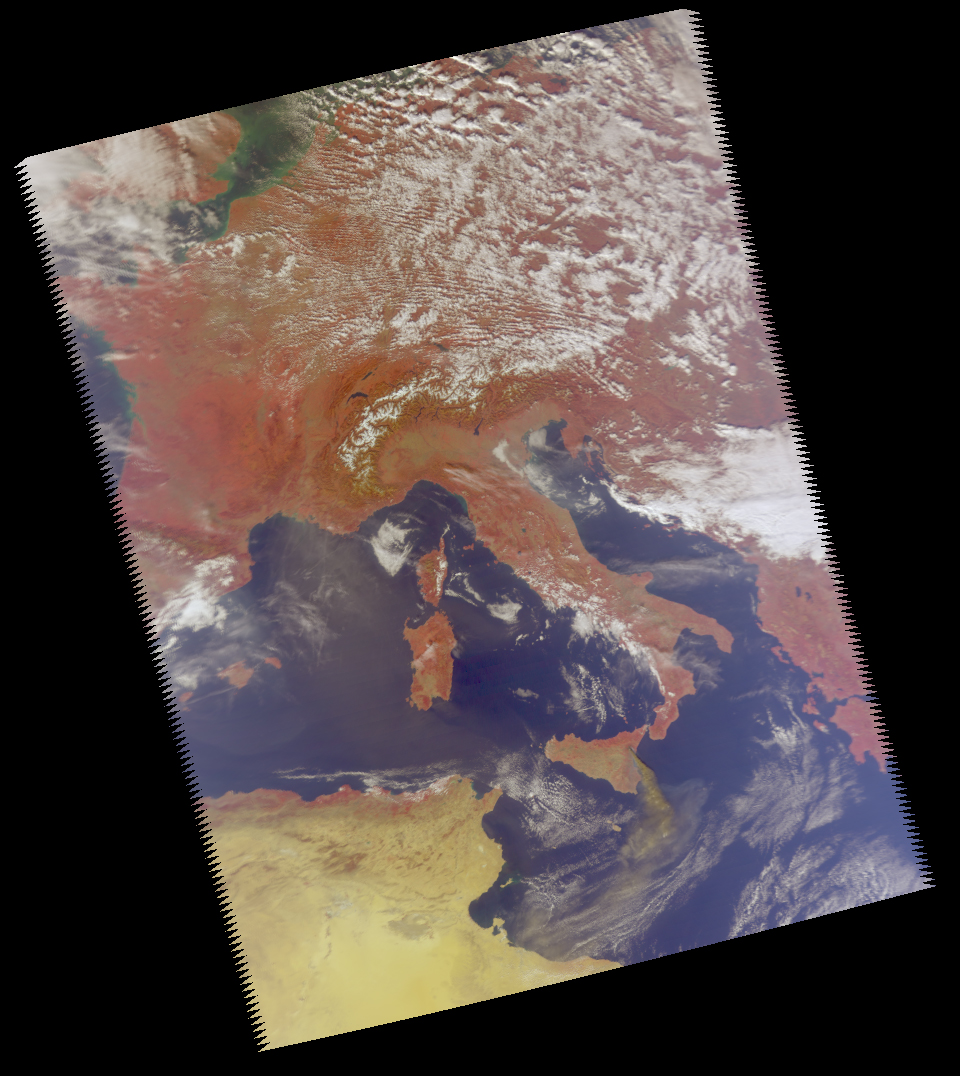

Mt. Etna Eruption

Figure 1: Vis/NIR Image Closeup

Figure 2: Difference Image

October 2002
Mt. Etna, a volcano on the island of Sicily, erupted on October 26, 2002. Preliminary analysis of data taken by the Atmospheric Infrared Sounder (AIRS) on NASA’s Aqua satellite on October 28 shows the instrument can provide an excellent means to study the evolution and structure of the sulfur dioxide (SO2) plume emitted from volcanoes. These data also demonstrate that AIRS can be used to obtain the total mass of SO2 injected into the atmosphere during a volcanic event, information that may help us to better understand these dangerous natural occurrences in the future.

This image was made from a sensor on the AIRS instrument that is sensitive to the visible and near-infrared portions of the spectrum. The visible/near infrared data show the smoke plume from Mt. Etna. The view is of Europe and the central Mediterranean with Italy in the center. Since the visible/near infrared sensor on AIRS is sensitive to wavelengths that are different than the human eye, vegetated regions appear red (compare the red color of Europe with the tan desert of North Africa in the lower left). Figure 1 is a closer view of Sicily and shows a long, brownish smoke plume extending across the Mediterranean to Africa. This is consistent with the enhanced feature in the difference image in Figure 2 and helps validate the information inferred from that image.

Figure 2 clearly shows the SO2 plume. This image was created by comparing data taken at two different frequencies, or channels, and creating one image that highlights the differences between these two channels. Both channels are sensitive to water vapor, but one of the channels is also sensitive to SO2. By subtracting out the common water vapor signal in both channels, the SO2 feature remains and shows up as an enhancement in the difference image.

About AIRS
The Atmospheric Infrared Sounder, AIRS, in conjunction with the Advanced Microwave Sounding Unit, AMSU, senses emitted infrared and microwave radiation from Earth to provide a three-dimensional look at Earth’s weather and climate. Working in tandem, the two instruments make simultaneous observations all the way down to Earth’s surface, even in the presence of heavy clouds. With more than 2,000 channels sensing different regions of the atmosphere, the system creates a global, three-dimensional map of atmospheric temperature and humidity, cloud amounts and heights, greenhouse gas concentrations, and many other atmospheric phenomena. Launched into Earth orbit in 2002, the AIRS and AMSU instruments fly onboard NASA’s Aqua spacecraft and are managed by NASA’s Jet Propulsion Laboratory in Pasadena, Calif., under contract to NASA. JPL is a division of the California Institute of Technology in Pasadena.

Credit: NASA/JPL